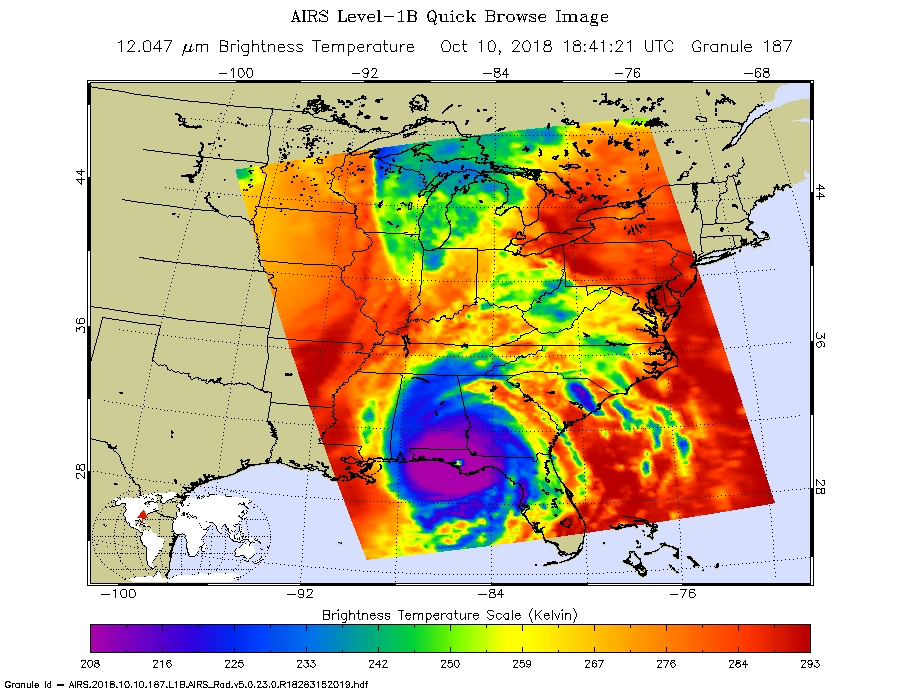

NASA’s AIRS captures Hurricane Michael’s Landfall

This image from NASA’s Atmospheric Infrared Sounder (AIRS) shows the temperature of clouds or the surface in and around Hurricane Michael as the storm made landfall in the Florida panhandle on Wednesday, Oct. 10, 2018.

The large purple area indicates very cold clouds carried high into the atmosphere by deep thunderstorms. These storm clouds are associated with heavy rainfall. The warmer eye of the hurricane, located at the center of the cold clouds, is shown in green. The red areas are mostly cloud-free areas, with the clear air caused by air motion outward from the cold clouds near the storm center then downward in the surrounding areas.

Michael made landfall as a Category 4 storm with maximum sustained winds of 155 mph (250 kph).

AIRS, in conjunction with the Advanced Microwave Sounding Unit, AMSU, senses emitted infrared and microwave radiation from Earth to provide a three-dimensional look at Earth’s weather and climate. Working in tandem, the two instruments make simultaneous observations down to Earth’s surface, even in the presence of heavy clouds. With more than 2,000 channels sensing different regions of the atmosphere, the system creates a global, three-dimensional map of atmospheric temperature and humidity, cloud amounts and heights, greenhouse gas concentrations, and many other atmospheric phenomena. Launched into Earth orbit in 2002, the AIRS and AMSU instruments fly onboard NASA’s Aqua spacecraft and are managed by NASA’s Jet Propulsion Laboratory in Pasadena, California, under contract to NASA. JPL is a division of the California Institute of Technology in Pasadena.

Credit: NASA/JPL-Caltech